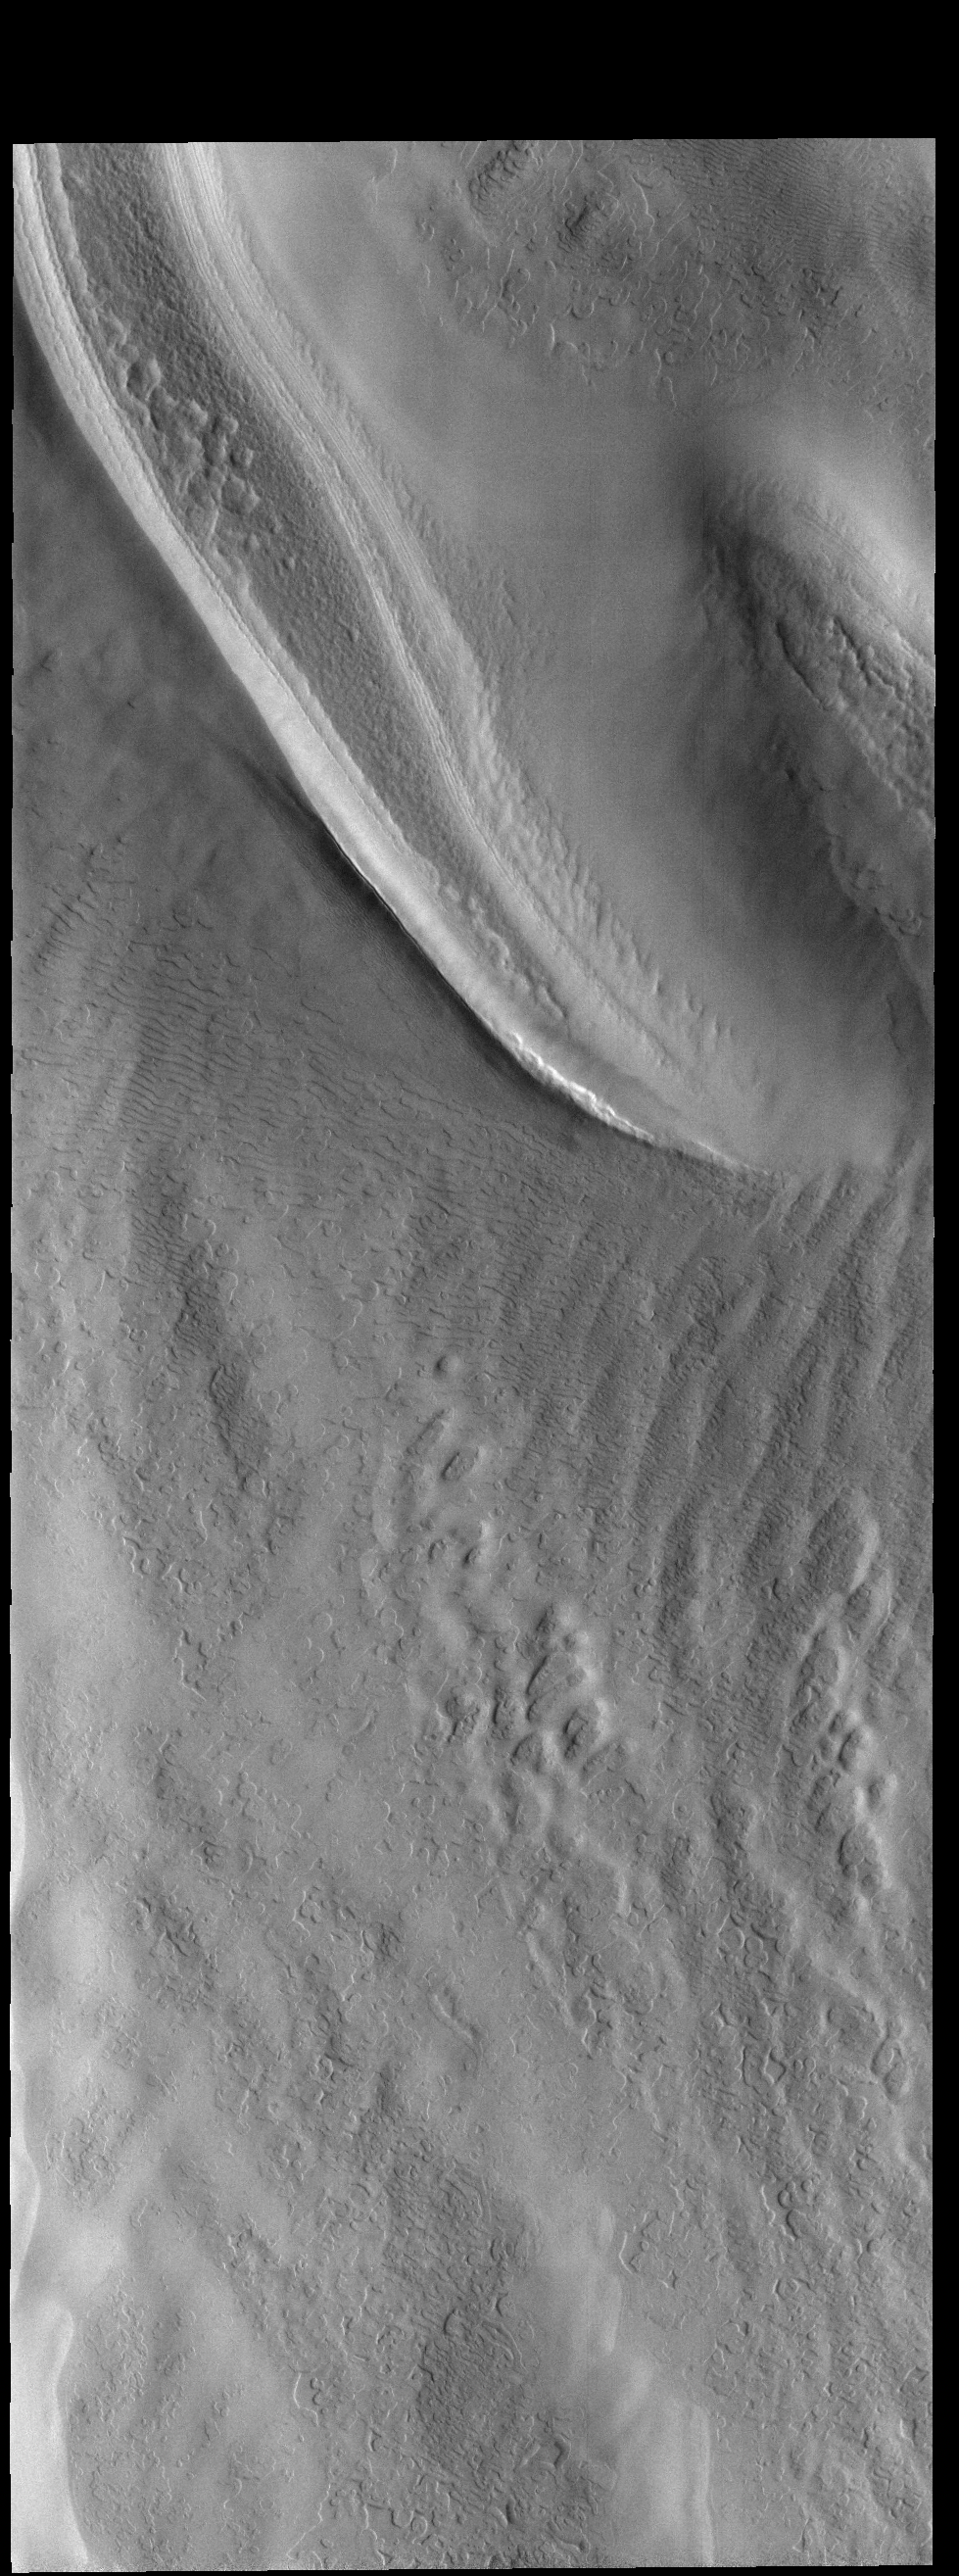

South Pole

This VIS image shows part of the south polar cap. This image was collected near the end of the southern spring season.

Credit: NASA/JPL-Caltech/ASU